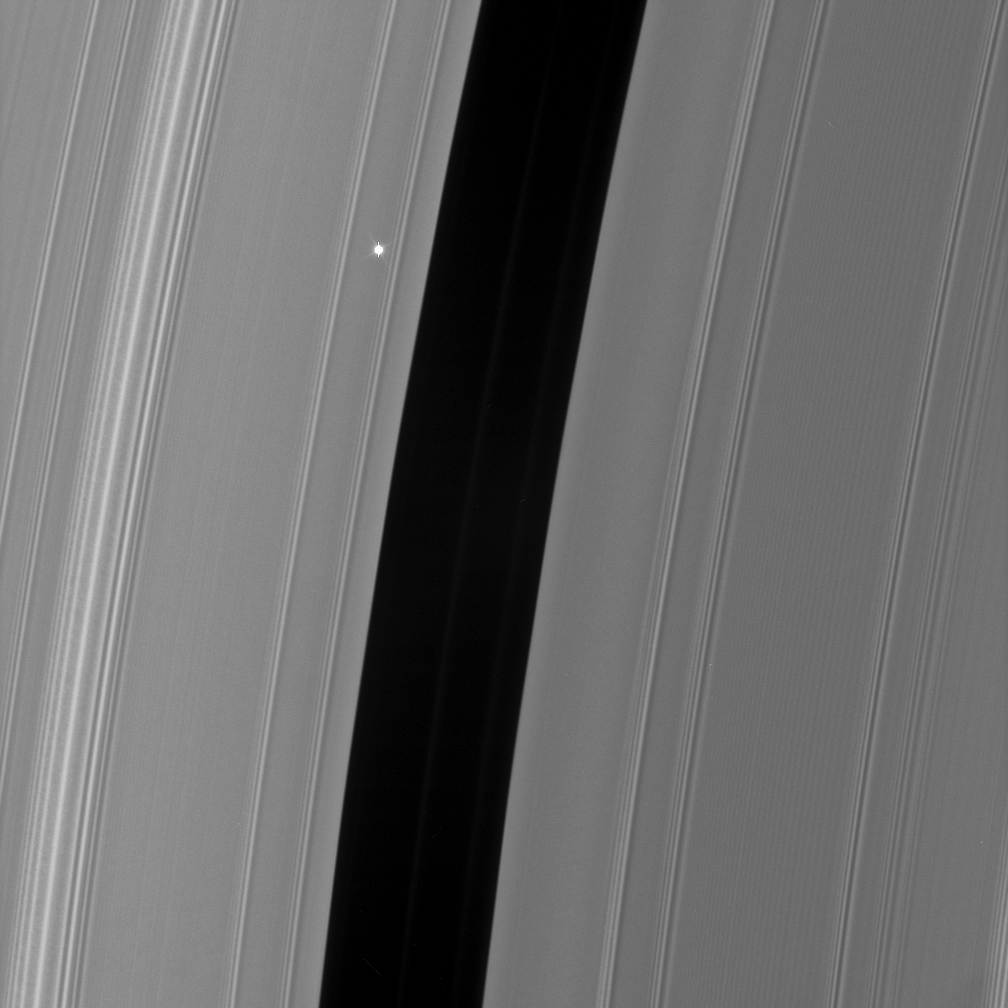

Flickering Aldebaran #1

The Cassini spacecraft took a series of images on Sept. 9, 2006 as it watched the bright red giant star Aldebaran slip behind Saturn’s rings. This type of observation is known as a stellar occultation and uses a star whose brightness is well known. As Cassini watches the rings pass in front of the star, the star’s light fluctuates, providing information about the concentrations of ring particles within the various radial features in the rings.

This view shows the Encke Gap (325 kilometers, or 200 miles wide) and the faint ringlets which share the gap with the embedded moon Pan. The view looks toward the sunlit side of the rings from about 19 degrees below the ringplane. Bright Aldebaran is overexposed, creating thin vertical lines on its image.

The image was taken in visible light with the Cassini spacecraft narrow-angle camera on Sept. 9, 2006 at a distance of approximately 359,000 kilometers (233,000 miles) from Saturn. Image scale on the sky at the distance of Saturn is 2 kilometers (1 mile) per pixel.

The Cassini-Huygens mission is a cooperative project of NASA, the European Space Agency and the Italian Space Agency. The Jet Propulsion Laboratory, a division of the California Institute of Technology in Pasadena, manages the mission for NASA’s Science Mission Directorate, Washington, D.C. The Cassini orbiter and its two onboard cameras were designed, developed and assembled at JPL. The imaging operations center is based at the Space Science Institute in Boulder, Colo.

Credit: NASA/JPL/Space Science Institute